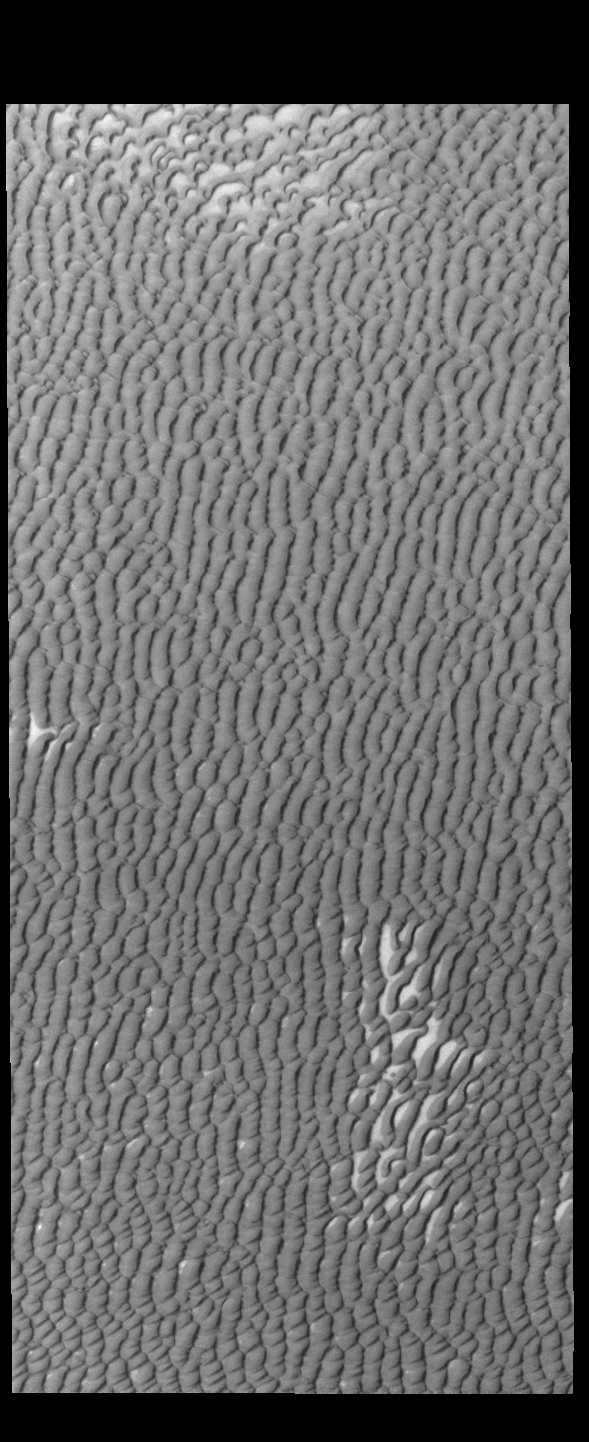

Olympia Undae

This VIS image of Olympia Undae was collected during north polar summer. The density of dunes and the alignments of the dune crests varies with location, controlled by the amount of available sand and the predominant winds over time.

Olympia Undae is a vast dune field in the north polar region of Mars. It consists of a broad sand sea or erg that partly rings the north polar cap from about 120° to 240°E longitude and 78° to 83°N latitude. The dune field covers an area of approximately 470,000 km2 (bigger than California, smaller than Texas). Olympia Undae is the largest continuous dune field on Mars. Olympia Undae is not the only dune field near the north polar cap, several other smaller fields exist in the same latitude, but in other ranges of longitude, e.g. Abolos and Siton Undae. Barchan and transverse dune forms are the most common. In regions with limited available sand individual barchan dunes will form, the surface beneath and between the dunes is visible. In regions with large sand supplies, the sand sheet covers the underlying surface, and dune forms are found modifying the surface of the sand sheet. In this case transverse dunes are more common. Barchan dunes “point” down wind, transverse dunes are more linear and form parallel to the wind direction. The “square” shaped transverse dunes in Olympia Undae are due to two prevailing wind directions.

Credit: NASA/JPL-Caltech/ASU